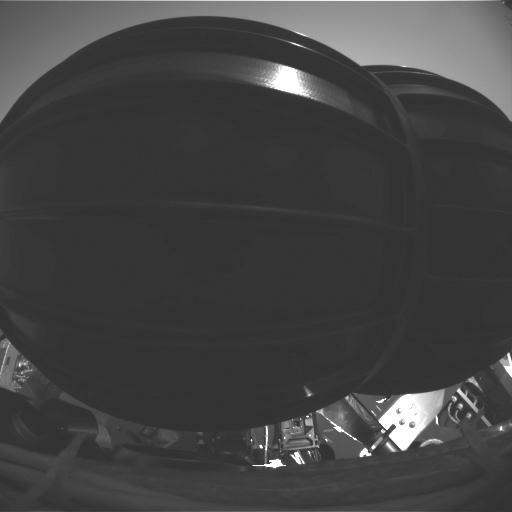

An Opportunity to Rise

This image shows the Mars Exploration Rover Opportunity’s wheels in their stowed configuration. As of 9:00 a.m. January 28, 2004, the rover had deployed its wheels and completed the first half of the stand-up process. This image was taken at Opportunity’s landing site, Meridiani Planum, by the hazard-identification camera.

Credit: NASA/JPL